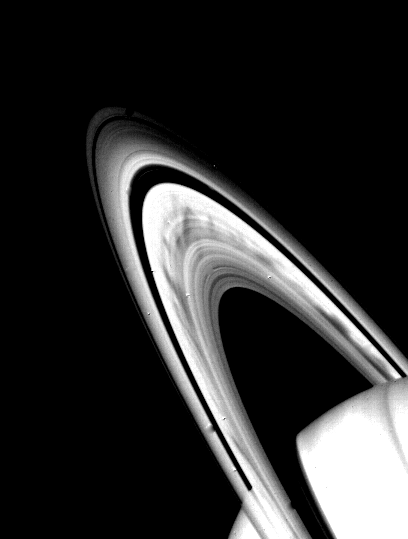

Saturn’s B-ring

Prominent dark spokes are visible in the outer half of Saturn’s broad B-ring in this Voyager 2 photograph taken on Aug. 3, 1981 from a range of about 22 million kilometers (14 million miles). The features appear as filamentary markings about 12,000 kilometers (7,S00 miles) long, which rotate around the planet with the motion of particles in the rings. The nature of these features, discovered by Voyager 1, is not totally understood, but scientists believe the spokes may be caused by dust levitated above the ring plane by electric fields; Voyager 2 photography of the rings edge-on, scheduled for Aug. 25, 1981, will provide an opportunity to test that theory. Because the Sun is now illuminating the rings from a higher angle, Voyager 2’s photographs reveal ring structure from a greater distance than that seen by Voyager 1 in its November 1980 encounter. The Voyager project is managed for NASA by the Jet Propulsion Laboratory, Pasadena, Calif.

Credit: NASA/JPL